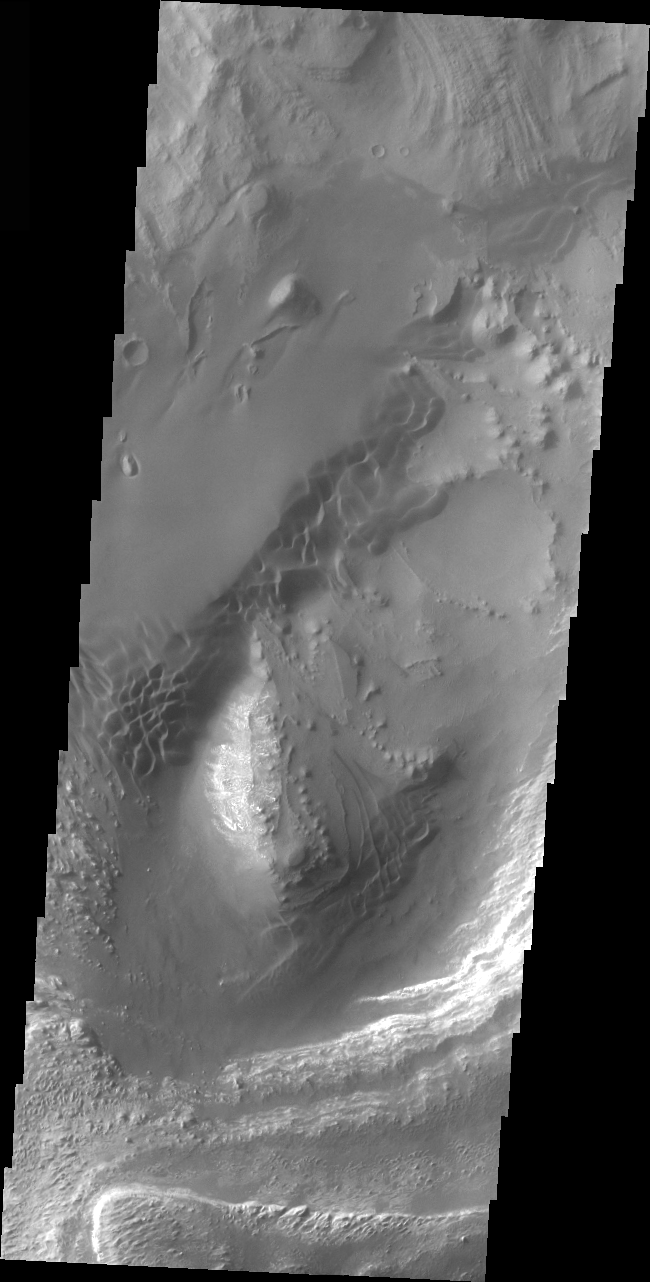

Dunes in Ganges Chasma

Released 12 April 2004

The Odyssey spacecraft has completed a full Mars year of observations of the red planet. For the next several weeks the Image of the Day will look back over this first mars year. It will focus on four themes: 1) the poles – with the seasonal changes seen in the retreat and expansion of the caps; 2) craters – with a variety of morphologies relating to impact materials and later alteration, both infilling and exhumation; 3) channels – the clues to liquid surface flow; and 4) volcanic flow features. While some images have helped answer questions about the history of Mars, many have raised new questions that are still being investigated as Odyssey continues collecting data as it orbits Mars.

This daytime VIS image was collected on December 14, 2002 during the southern winter season in Ganges Chasma.

Image information: VIS instrument. Latitude -6.7, Longitude 310.8 East (49.2 West). 19 meter/pixel resolution.

Note: this THEMIS visual image has not been radiometrically nor geometrically calibrated for this preliminary release. An empirical correction has been performed to remove instrumental effects. A linear shift has been applied in the cross-track and down-track direction to approximate spacecraft and planetary motion. Fully calibrated and geometrically projected images will be released through the Planetary Data System in accordance with Project policies at a later time.

NASA’s Jet Propulsion Laboratory manages the 2001 Mars Odyssey mission for NASA’s Office of Space Science, Washington, D.C. The Thermal Emission Imaging System (THEMIS) was developed by Arizona State University, Tempe, in collaboration with Raytheon Santa Barbara Remote Sensing. The THEMIS investigation is led by Dr. Philip Christensen at Arizona State University. Lockheed Martin Astronautics, Denver, is the prime contractor for the Odyssey project, and developed and built the orbiter. Mission operations are conducted jointly from Lockheed Martin and from JPL, a division of the California Institute of Technology in Pasadena.

Credit: NASA/JPL/Arizona State University